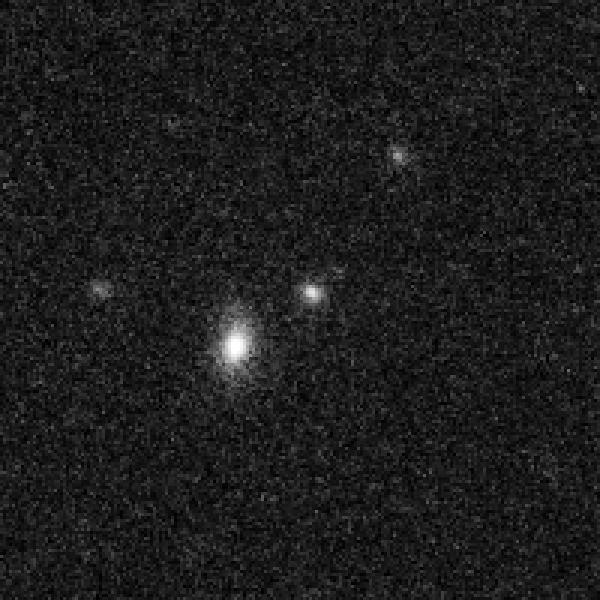

Cluster of Galaxies with Recent Supernova – Detail – April 24, 2006

Object Description: Cluster of Galaxies with Recent Supernova
Instrument: HST/ACS
Filters: F775W (i)

Credit: NASA, ESA, S. Perlmutter (University of California, Berkeley and Lawrence Berkeley National Laboratory), and the HST Cluster Supernova Collaboration